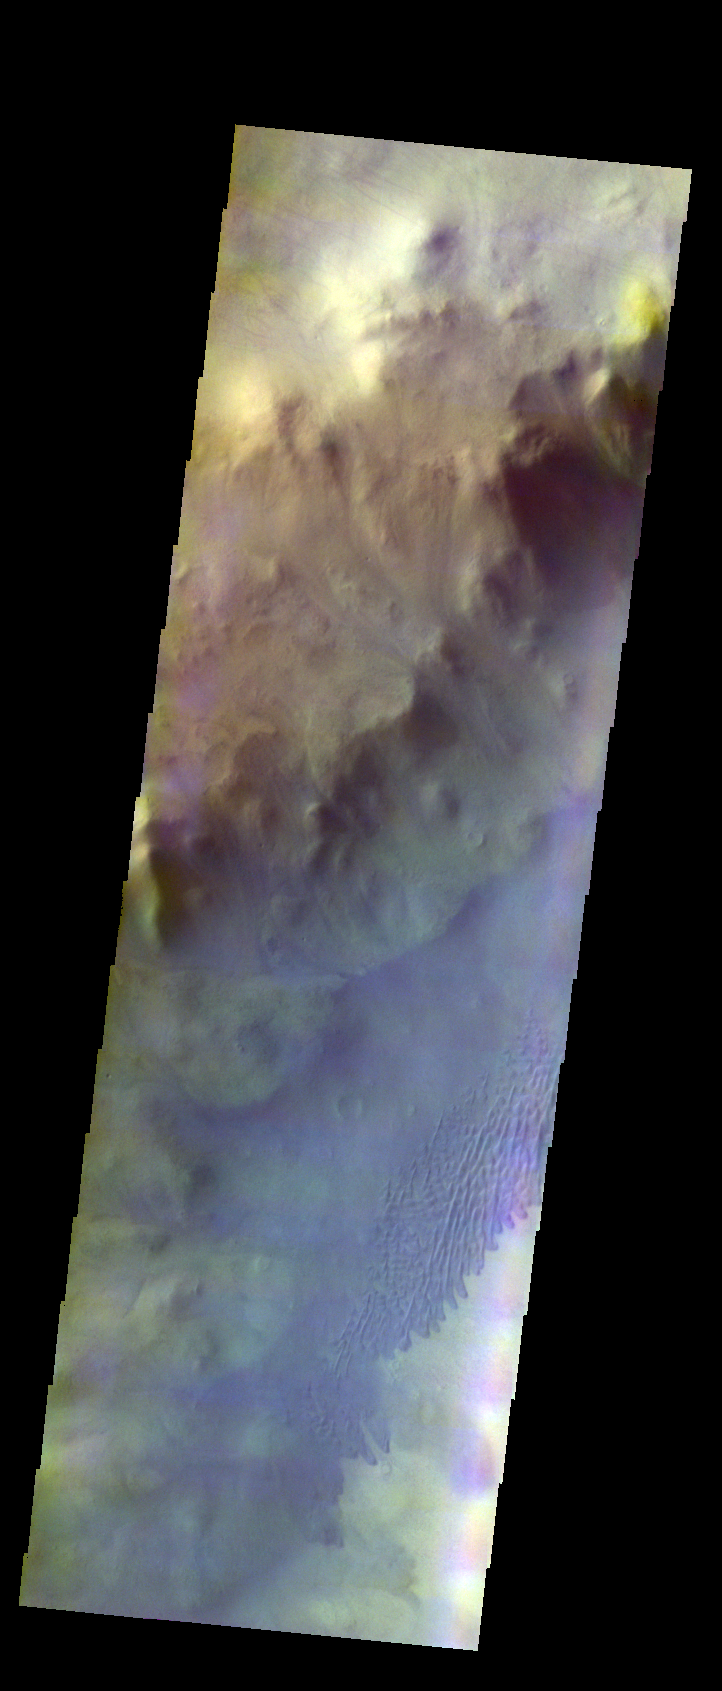

Keeler Crater Dunes – False Color

The THEMIS VIS camera contains 5 filters. The data from different filters can be combined in multiple ways to create a false color image. These false color images may reveal subtle variations of the surface not easily identified in a single band image. Today’s false color image shows dunes of the floor of Keeler Crater in Terra Sirenum.

Credit: NASA/JPL-Caltech/ASU